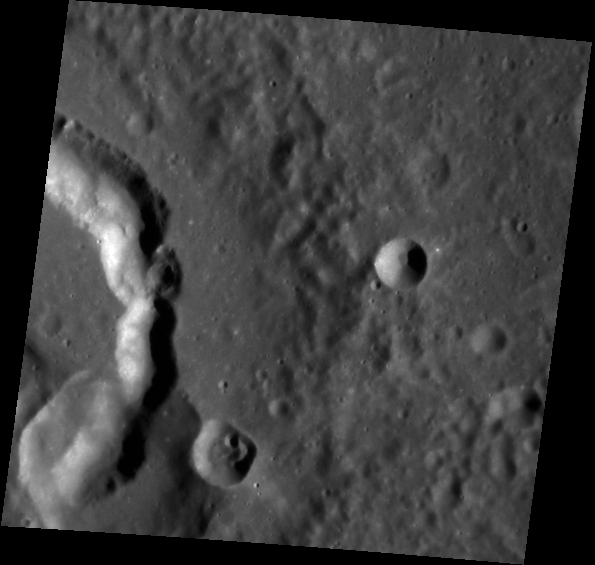

A Cubist’s Crater

This image, taken with the Narrow Angle Camera (NAC), gives us a close-up look at Picasso crater. Named for Pablo Picasso, the 20th century Spanish painter, sculptor and father of Cubism, this crater is easily identifiable by the interesting comma-shaped pit on its floor. The pit may have formed when subsurface magma drained, causing the surface to collapse and leaving a void in its place.

This image was acquired as part of MDIS’s high-resolution stereo base map. The stereo base map is used in combination with the surface morphology base map to create high-resolution stereo views of Mercury’s surface, with an average resolution of 250 meters/pixel (0.16 miles/pixel or 820 feet/pixel) or better. During MESSENGER’s one-year mission, the surface morphology base map is acquired during the first 176 days, and the second 176 days are used to acquire the complementary stereo base map, which includes the image here.

Date acquired: January 10, 2012
Image Mission Elapsed Time (MET): 234663190
Image ID: 1246919
Instrument: Narrow Angle Camera (NAC) of the Mercury Dual Imaging System (MDIS)
Center Latitude: 3.55°
Center Longitude: 51.62° E
Resolution: 148 meters/pixel
Scale: Picasso crater is 133 km (83 miles) in diameter.
Incidence Angle: 65.3°
Emission Angle: 18.3°
Phase Angle: 52.2°

The MESSENGER spacecraft is the first ever to orbit the planet Mercury, and the spacecraft’s seven scientific instruments and radio science investigation are unraveling the history and evolution of the Solar System’s innermost planet. Visit the Why Mercury? section of this website to learn more about the key science questions that the MESSENGER mission is addressing. During the one-year primary mission, MDIS is scheduled to acquire more than 75,000 images in support of MESSENGER’s science goals.

These images are from MESSENGER, a NASA Discovery mission to conduct the first orbital study of the innermost planet, Mercury. For information regarding the use of images, see the MESSENGER image use policy.

Credit: NASA/Johns Hopkins University Applied Physics Laboratory/Carnegie Institution of Washington